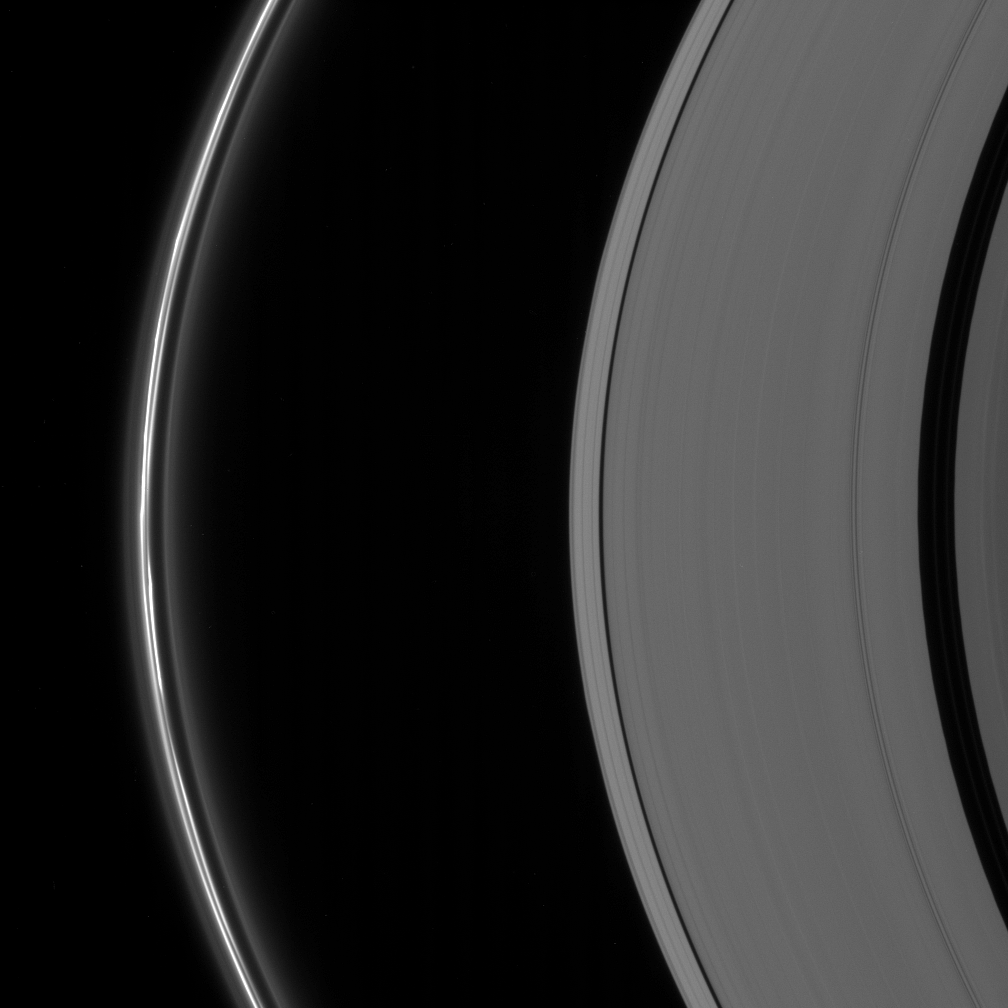

Disturbances by Prometheus

The clumpy disturbed appearance of the brilliant F ring constantly changes. The irregular structure of the ring is due, in large part, to the gravitational perturbations on the ring material by one of Saturn’s moons, Prometheus (102 kilometers, or 63 miles across).

Interior to the F ring, the A ring bears a striking resemblance to a classic grooved, vinyl record. Visible here are the Keeler gap (42 kilometers, or 26 miles wide) and the Encke gap (325 kilometers, or 200 miles wide).

The image was taken using a spectral filter sensitive to wavelengths of infrared light centered at 862 nanometers. The view was acquired with the Cassini spacecraft narrow-angle camera on July 26, 2006 at a distance of approximately 1.5 million kilometers (900,000 miles) from Saturn and at a Sun-Saturn-spacecraft, or phase, angle of 141 degrees. Image scale is 8 kilometers (5 miles) per pixel.

The Cassini-Huygens mission is a cooperative project of NASA, the European Space Agency and the Italian Space Agency. The Jet Propulsion Laboratory, a division of the California Institute of Technology in Pasadena, manages the mission for NASA’s Science Mission Directorate, Washington, D.C. The Cassini orbiter and its two onboard cameras were designed, developed and assembled at JPL. The imaging operations center is based at the Space Science Institute in Boulder, Colo.

Credit: NASA/JPL/Space Science Institute